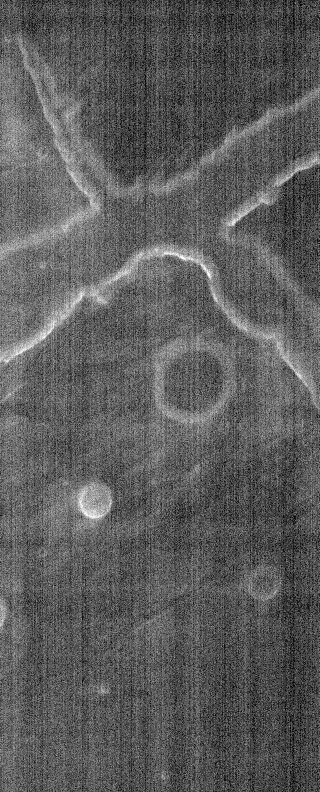

THEMIS Images as Art #58

Welcome to another brief interval of THEMIS Images as Art. For two weeks, we will be showcasing images for their aesthetic value rather than their science content. Portions of these images resemble things in our everyday lives, from animals to letters of the alphabet. We hope you enjoy our fanciful look at Mars!

X marks the spot!

Note: this THEMIS visual image has not been radiometrically nor geometrically calibrated for this preliminary release. An empirical correction has been performed to remove instrumental effects. A linear shift has been applied in the cross-track and down-track direction to approximate spacecraft and planetary motion. Fully calibrated and geometrically projected images will be released through the Planetary Data System in accordance with Project policies at a later time.

NASA’s Jet Propulsion Laboratory manages the 2001 Mars Odyssey mission for NASA’s Office of Space Science, Washington, D.C. The Thermal Emission Imaging System (THEMIS) was developed by Arizona State University, Tempe, in collaboration with Raytheon Santa Barbara Remote Sensing. The THEMIS investigation is led by Dr. Philip Christensen at Arizona State University. Lockheed Martin Astronautics, Denver, is the prime contractor for the Odyssey project, and developed and built the orbiter. Mission operations are conducted jointly from Lockheed Martin and from JPL, a division of the California Institute of Technology in Pasadena.

Credit: NASA/JPL/Arizona State University